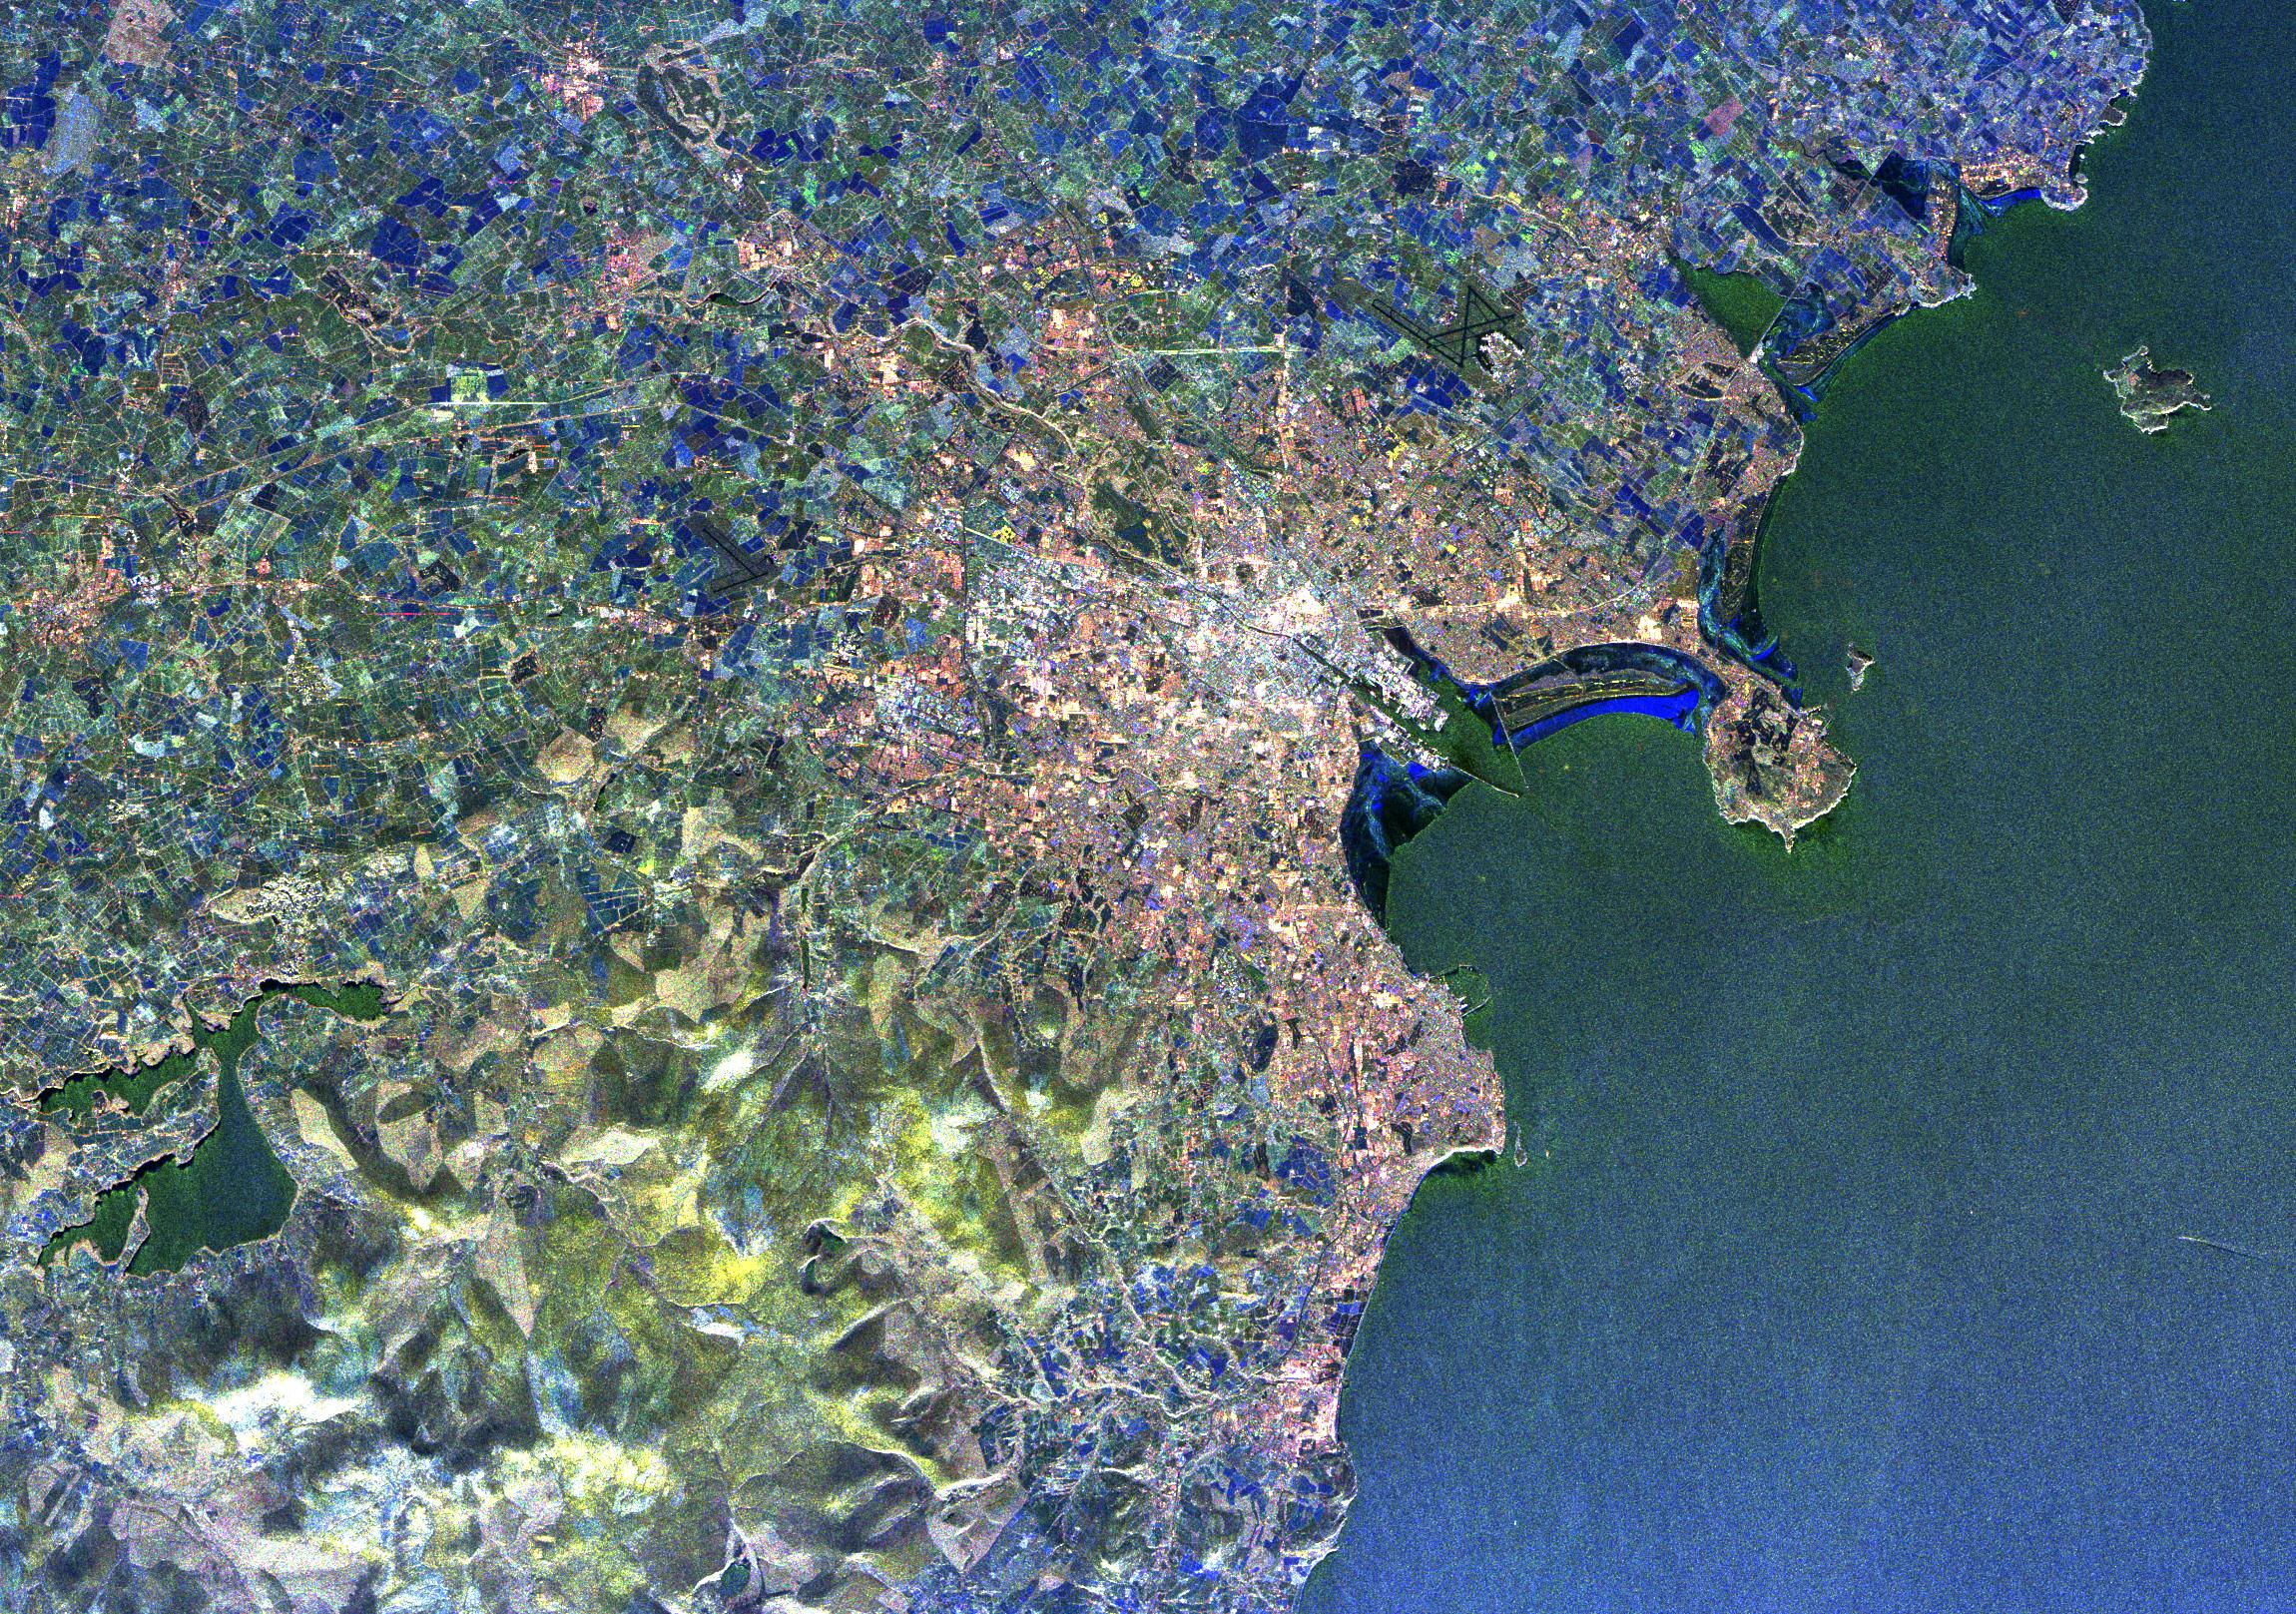

Radar Image of Dublin, Ireland

Visualization Date 1994-04-11 This radar image of Dublin, Ireland, shows how the radar distingishes between densely populated urban areas and nearby areas that are relatively unsettled. In the center of the image is the city's natural harbor along the Irish Sea. The pinkish areas in the center are the densely populated parts of the city and the blue/green areas are the suburbs. The two ends of the Dublin Bay are Howth Point, the circular peninsula near the upper right side of the image, and Dun Laoghaire, the point to the south. The small island just north of Howth is called "Ireland's Eye," and the larger island, near the upper right corner of the image is Lambay Island. The yellow/green mountains in the lower left of the image (south) are the Wicklow Mountains. The large lake in the lower left, nestled within these mountains, is the Poulaphouca Reservoir along River Liffey. The River Liffey, the River Dodder and the Tolka River are the three rivers that flow into Dublin. The straight features west of the city are the Grand Canal and the three rivers are the faint lines above and below these structures. The dark X-shaped feature just to the north of the city is the Dublin International Airport. The image was acquired by the Spaceborne Imaging Radar-C/X-band Synthetic Aperture (SIR-C/X-SAR) when it flew aboard the space shuttle Endeavour on April 11, 1994. This area is centered at 53.3 degrees north latitude, 6.2 degrees west longitude. The area shown is approximately 55 kilometers by 42 kilometers (34 miles by 26 miles). The colors are assigned to different frequencies and polarizations of the radar as follows: Red is L-band horizontally transmitted, horizontally received; green is L-band vertically transmitted, vertically received; and blue is C-band vertically transmitted, vertically received. SIR-C/X-SAR, a joint mission of the German, Italian, and the United States space agencies, is part of NASA's Mission to Planet Earth.

Credit: NASA/GSFC